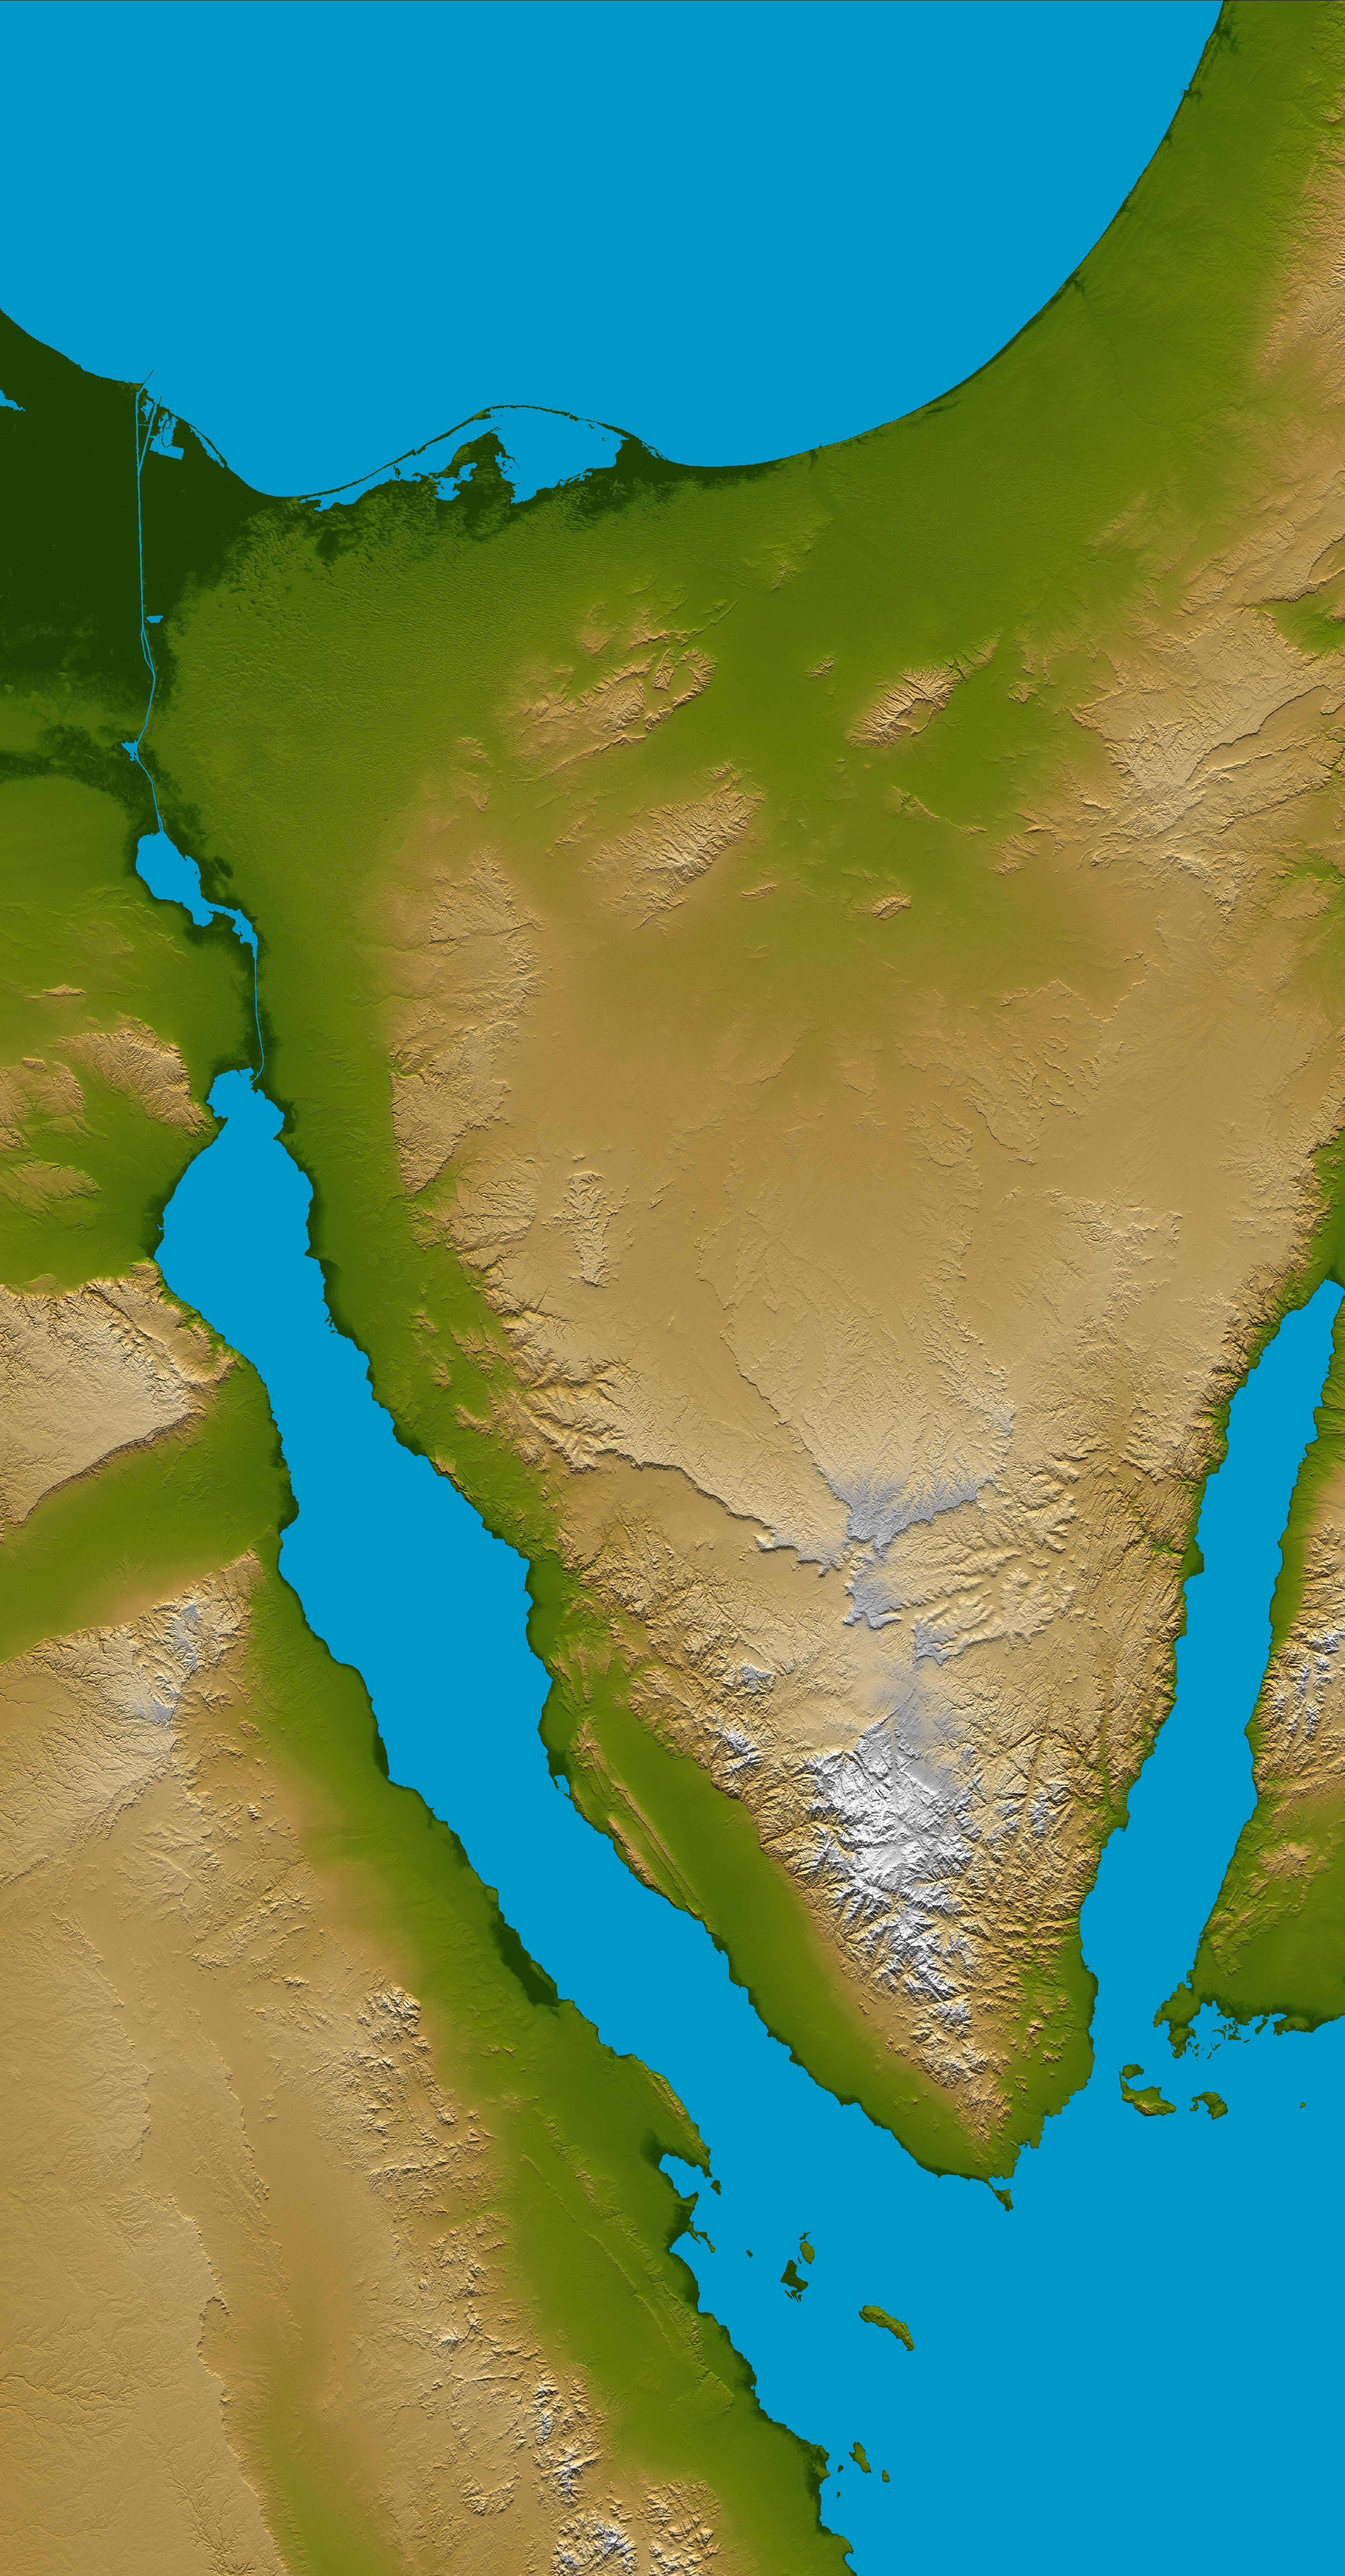

Sinai Peninsula, Shaded Relief and Colored Height

The Sinai Peninsula, located between Africa and Asia, is a result of those two continents pulling apart from each other. Earth’s crust is cracking, stretching, and lowering along the two northern branches of the Red Sea, namely the Gulf of Suez, seen here on the west (left), and the Gulf of Aqaba, seen to the east (right). This color-coded shaded relief image shows the triangular nature of the peninsula, with the coast of the Mediterranean Sea forming the northern side of the triangle. The Suez Canal can be seen as the narrow vertical blue line in the upper left connecting the Red Sea to the Mediterranean.

The peninsula is divided into three distinct parts; the northern region consisting chiefly of sandstone, plains and hills, the central area dominated by the Tih Plateau, and the mountainous southern region where towering peaks abound. Much of the Sinai is deeply dissected by river valleys, or wadis, that eroded during an earlier geologic period and break the surface of the plateau into a series of detached massifs with a few scattered oases.

Two visualization methods were combined to produce the image: shading and color coding of topographic height. The shade image was derived by computing topographic slope in the northwest-southeast direction, so that northwest slopes appear bright and southeast slopes appear dark. Color coding is directly related to topographic height, with green at the lower elevations, rising through yellow and tan, to white at the highest elevations.

Elevation data used in this image were acquired by the Shuttle Radar Topography Mission aboard the Space Shuttle Endeavour, launched on Feb. 11, 2000. SRTM used the same radar instrument that comprised the Spaceborne Imaging Radar-C/X-Band Synthetic Aperture Radar (SIR-C/X-SAR) that flew twice on the Space Shuttle Endeavour in 1994. SRTM was designed to collect 3-D measurements of the Earth’s surface. To collect the 3-D data, engineers added a 60-meter (approximately 200-foot) mast, installed additional C-band and X-band antennas, and improved tracking and navigation devices. The mission is a cooperative project between NASA, the National Geospatial-Intelligence Agency (NGA) of the U.S. Department of Defense and the German and Italian space agencies. It is managed by NASA’s Jet Propulsion Laboratory, Pasadena, Calif., for NASA’s Earth Science Enterprise,Washington, D.C.

Location: 30 degrees north latitude, 34 degrees east longitude
Orientation: North toward the top, Mercator projection
Size: 289 by 445 kilometers (180 by 277 miles)
Image Data: shaded and colored SRTM elevation model
Date Acquired: February 2000

Credit: NASA/JPL/NIMA